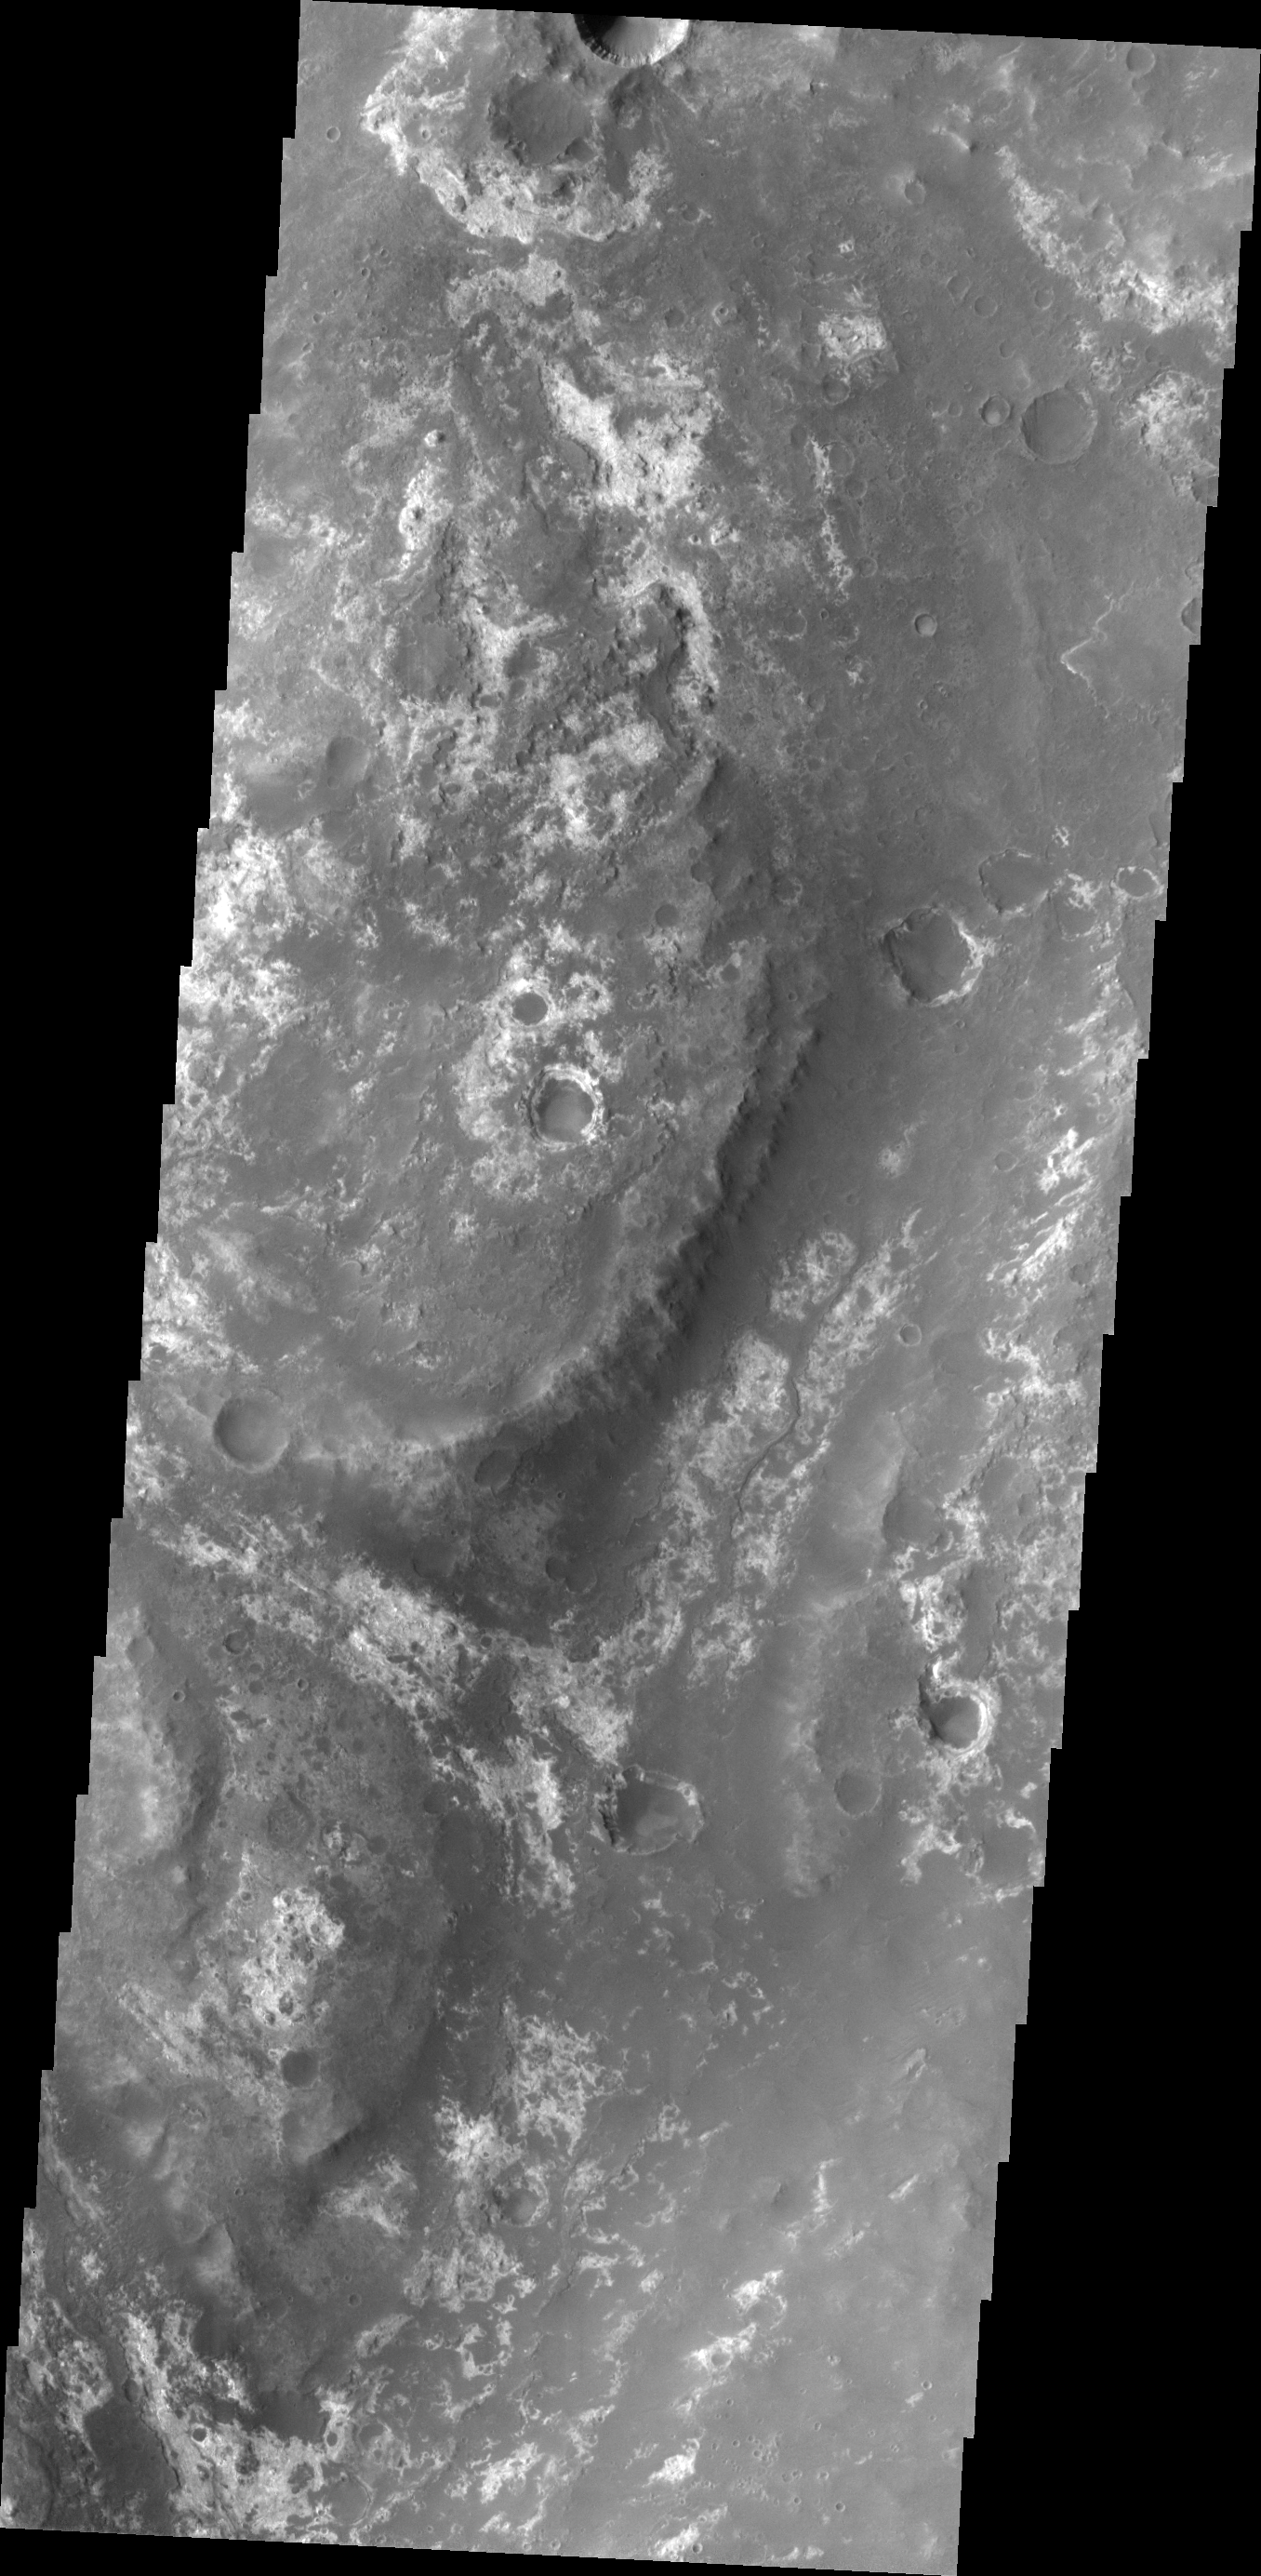

The Martian, Part 2: Mawrth Valles

All this week, the THEMIS Image of the Day is following on the real Mars the path taken by fictional astronaut Mark Watney, stranded on the Red Planet in the book and movie, The Martian.

Today’s image shows part of Mawrth Valles, a channel carved by giant floods billions of years ago. The highlands lying to the south and west of the channel are under consideration as a potential landing site for NASA’s Mars 2020 rover. Remote-sensing observations from orbit show widespread exposures of clay minerals, indicating alteration by water early in Martian history. These might preserve traces of ancient life, if there was any.

For astronaut Mark Watney, driving in a pressurized and solar-powered rover vehicle, Mawrth Valles offers a gentle slope and an easy-to-follow route up from Acidalia’s low-lying plains into the Arabia Terra highlands. At this point in his journey, he has driven about 750 kilometers (470 miles).

Credit: NASA/JPL-Caltech/ASU